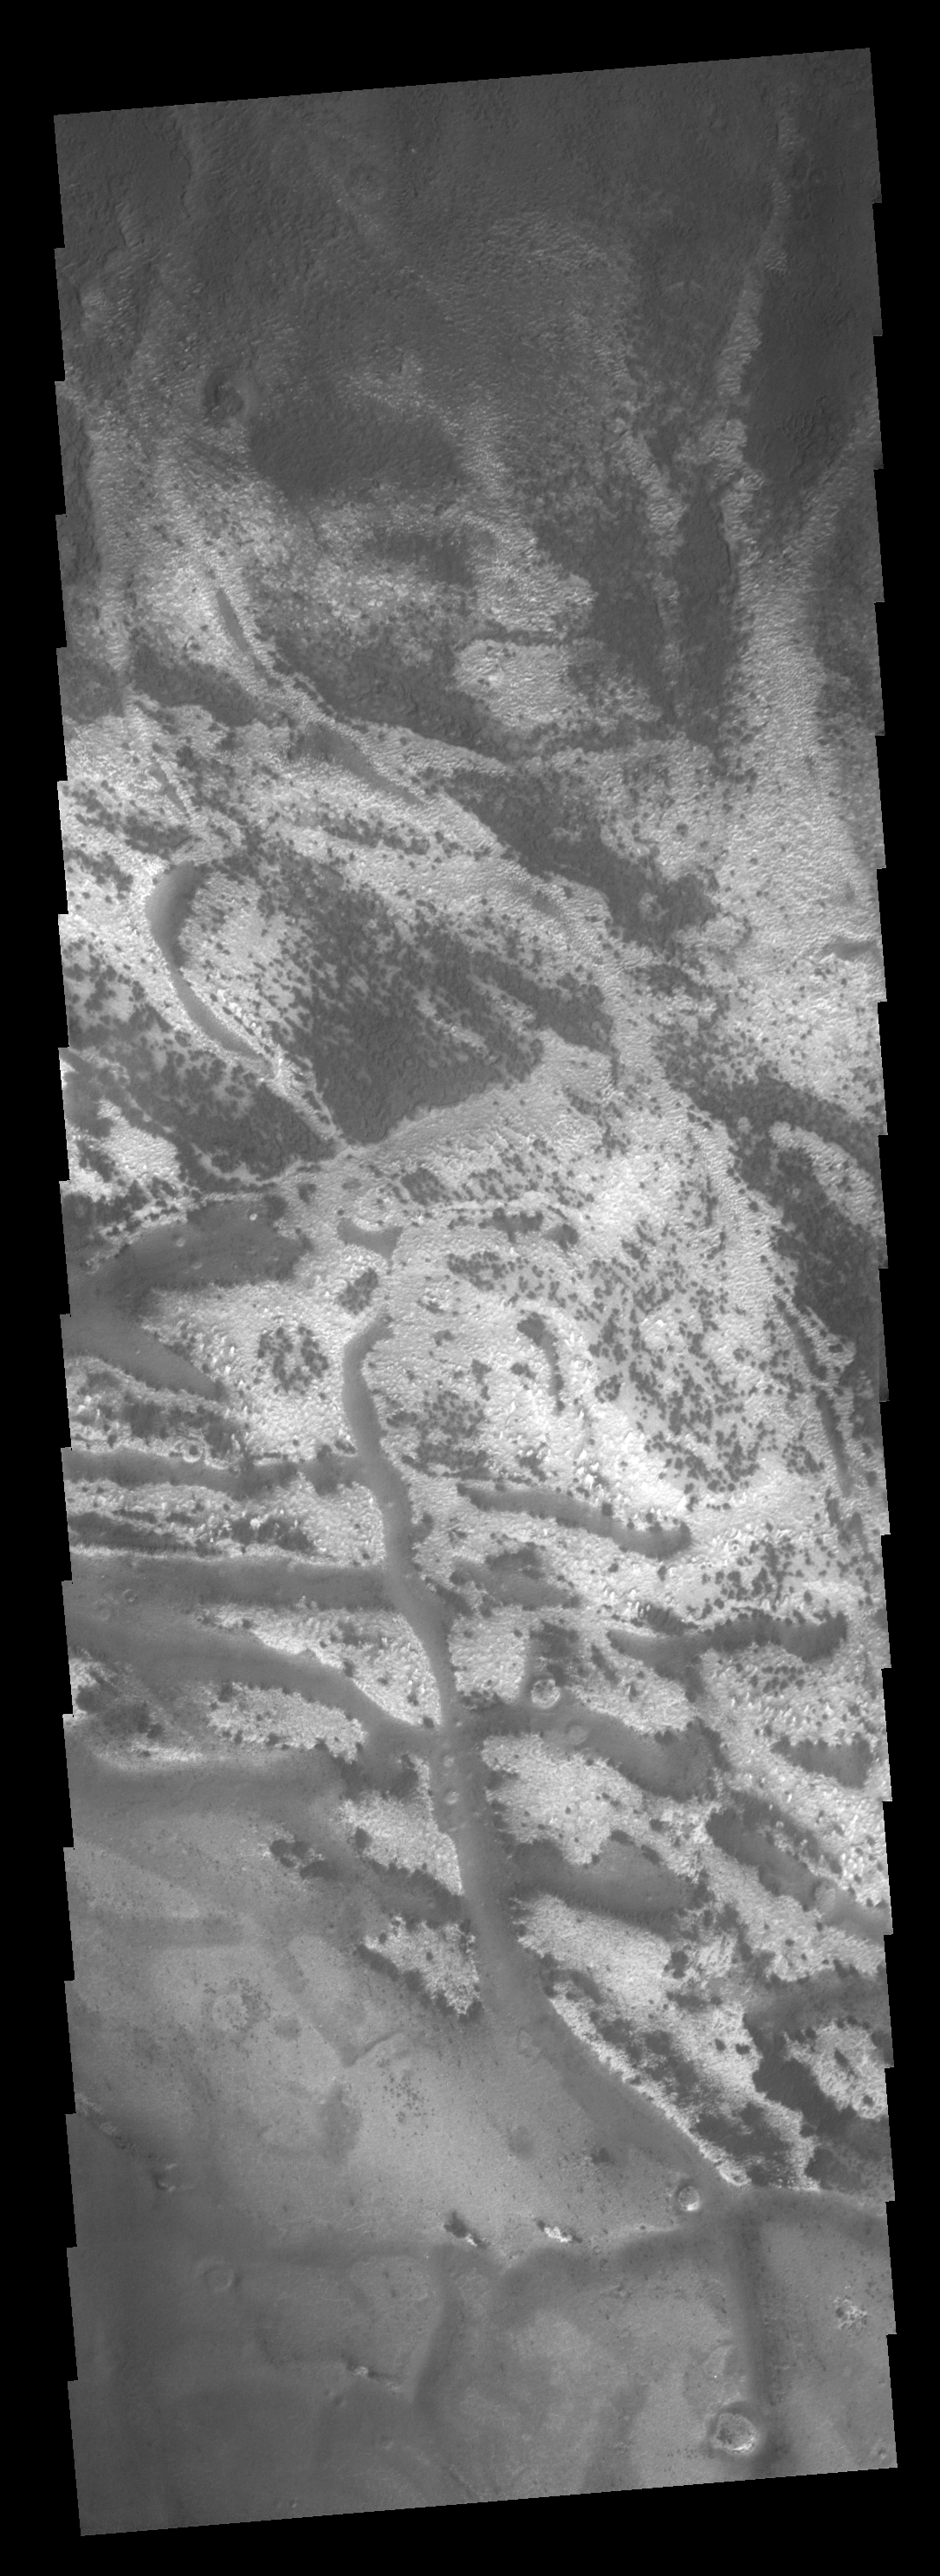

Dark and Bright

This image of the polar region illustrates the effect of the sun on polar frost. The highstanding ridges have lost all their frost cover, while the lows shaded by the ridges still have a bright frost cover.

Image information: VIS instrument. Latitude 77.7S, Longitude 326.5E. 17 meter/pixel resolution.

Note: this THEMIS visual image has not been radiometrically nor geometrically calibrated for this preliminary release. An empirical correction has been performed to remove instrumental effects. A linear shift has been applied in the cross-track and down-track direction to approximate spacecraft and planetary motion. Fully calibrated and geometrically projected images will be released through the Planetary Data System in accordance with Project policies at a later time.

NASA’s Jet Propulsion Laboratory manages the 2001 Mars Odyssey mission for NASA’s Office of Space Science, Washington, D.C. The Thermal Emission Imaging System (THEMIS) was developed by Arizona State University, Tempe, in collaboration with Raytheon Santa Barbara Remote Sensing. The THEMIS investigation is led by Dr. Philip Christensen at Arizona State University. Lockheed Martin Astronautics, Denver, is the prime contractor for the Odyssey project, and developed and built the orbiter. Mission operations are conducted jointly from Lockheed Martin and from JPL, a division of the California Institute of Technology in Pasadena.

Credit: NASA/JPL/ASU